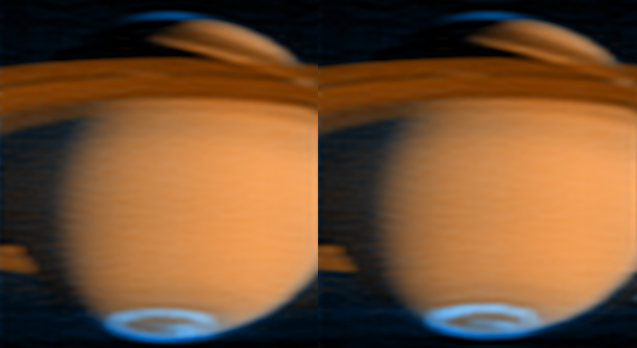

Saturn’s Auroras

The Cassini spacecraft has obtained new images of Saturn’s auroral emissions, which are similar to Earth’s Northern Lights. Images taken on June 21, 2005, with Cassini’s ultraviolet imaging spectrograph are the first from the mission to capture the entire “oval” of the auroral emissions at Saturn’s south pole.

In the side-by-side, false-color images, blue represents aurora emissions from hydrogen gas excited by electron bombardment, while red-orange represents reflected sunlight. The images show that the aurora lights at the polar regions respond rapidly to changes in the solar wind.

Previous images have been taken closer to the equator, making it difficult to see the polar regions. Changes in the emissions inside the Saturn south-pole aurora are visible by comparing the two images, taken about one hour apart. The brightest spot in the left aurora fades, and a bright spot appears in the middle of the aurora in the second image.

Made by slowly scanning the ultraviolet imaging spectrograph instrument across the planet, the images contain more than 2,000 wavelengths of spectral information within each picture, which helps researchers study Saturn’s auroras, gases, hazes and their changing distributions.

Like Earth’s aurora, those on Saturn form in an oval at high latitudes around each pole, along with associated spots and streaks. The ultraviolet imaging spectrograph data shows that the Saturn aurora lasts at least one hour, but small changes are visible in that time between the two images.

The same process produces auroras on both planets: variations in the plasma environment release trapped electrons, which stream along the magnetic field lines into the upper atmosphere. There, they collide with atoms and molecules, exciting them to higher energies. The atoms and molecules release this added energy by radiating light at particular characteristic colors and wavelengths. On Earth, this light is mostly from oxygen atoms and nitrogen molecules. On Saturn, it is from emissions of molecular and atomic hydrogen.

The Cassini-Huygens mission is a cooperative project of NASA, the European Space Agency and the Italian Space Agency. The Jet Propulsion Laboratory, a division of the California Institute of Technology in Pasadena, manages the Cassini- Huygens mission for NASA’s Space Science Mission Directorate in Washington D.C. The Cassini orbiter was designed, developed and assembled at JPL. The ultraviolet imaging spectrograph was built at, and the team is based at the University of Colorado, Boulder.

Credit: NASA/JPL/University of Colorado